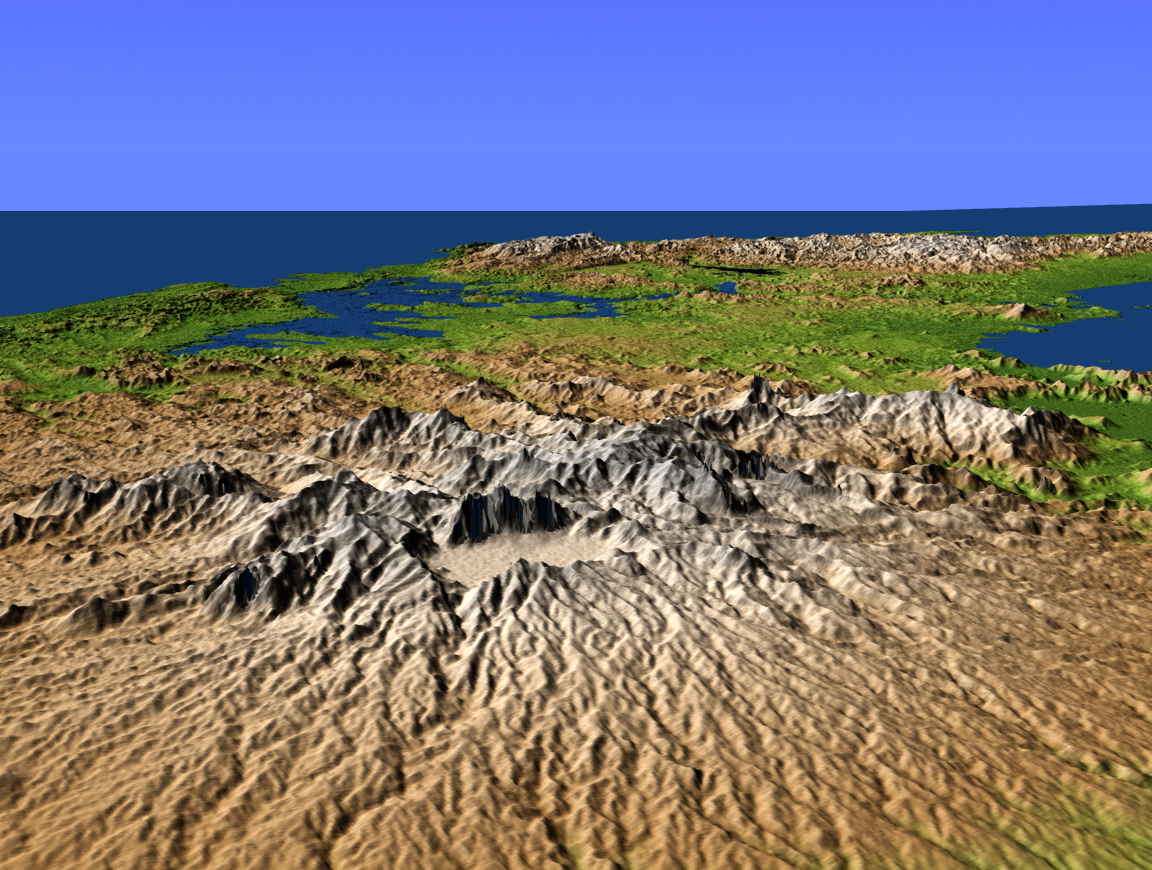

Perspective View with Color-Coded Shaded Relief, Central Panama

This perspective view shows central Panama, with the remnants of the extinct volcano El Valle in the foreground and the Caribbean Sea in the distance. El Valle underwent an explosive eruption about 3 million years ago, forming a crater 5 kilometers (3.1 miles) across, one of the largest in the Americas. The crater subsequently filled with water forming a huge lake, but about 12,000 years ago a breach at the present site of the waterfall Choro de las Mozas caused it to drain, forming the present valley. Within the crater is the town of El Valle de Anton, whose 600-meter (1,968-foot) elevation and resulting cooler climate make it a popular tourist and vacation site.

The lake in the distance is Lake Gatun, at the west end of the Panama Canal. The canal itself extends to the southwest (to the right in this northeast facing view) but is hidden by the intervening terrain.

This shaded relief perspective view was generated using topographic data from the Shuttle Radar Topography Mission (SRTM). A computer-generated artificial light source illuminates the elevation data to produce a pattern of light and shadows. Slopes facing the light appear bright, while those facing away are shaded. On flatter surfaces, the pattern of light and shadows can reveal subtle features in the terrain. Colors show the elevation as measured by SRTM, and range from green at the lowest elevations to white at the highest elevations.

SRTM, launched on February 11, 2000, uses the same radar instrument that comprised the Spaceborne Imaging Radar-C/X-Band Synthetic Aperture Radar (SIR-C/X-SAR) that flew twice on the Space Shuttle Endeavour in 1994. The mission is designed to collect three-dimensional measurements of the Earth’s surface. To collect the 3-D data, engineers added a 60-meter-long (200-foot) mast, an additional C-band imaging antenna and improved tracking and navigation devices. The mission is a cooperative project between NASA, the National Imagery and Mapping Agency (NIMA) and the German (DLR) and Italian (ASI) space agencies. It is managed by NASA’s Jet Propulsion Laboratory, Pasadena, Calif., for NASA’s Earth Science Enterprise, Washington, D.C.

Size: scale varies in this perspective image
Location: 8.8 degrees North latitude, 80.0 degrees West longitude
Orientation: looking Northeast
Original Data Resolution: SRTM 30 meters (99 feet)
Date Acquired: February 2000 (SRTM)

Credit: NASA/JPL